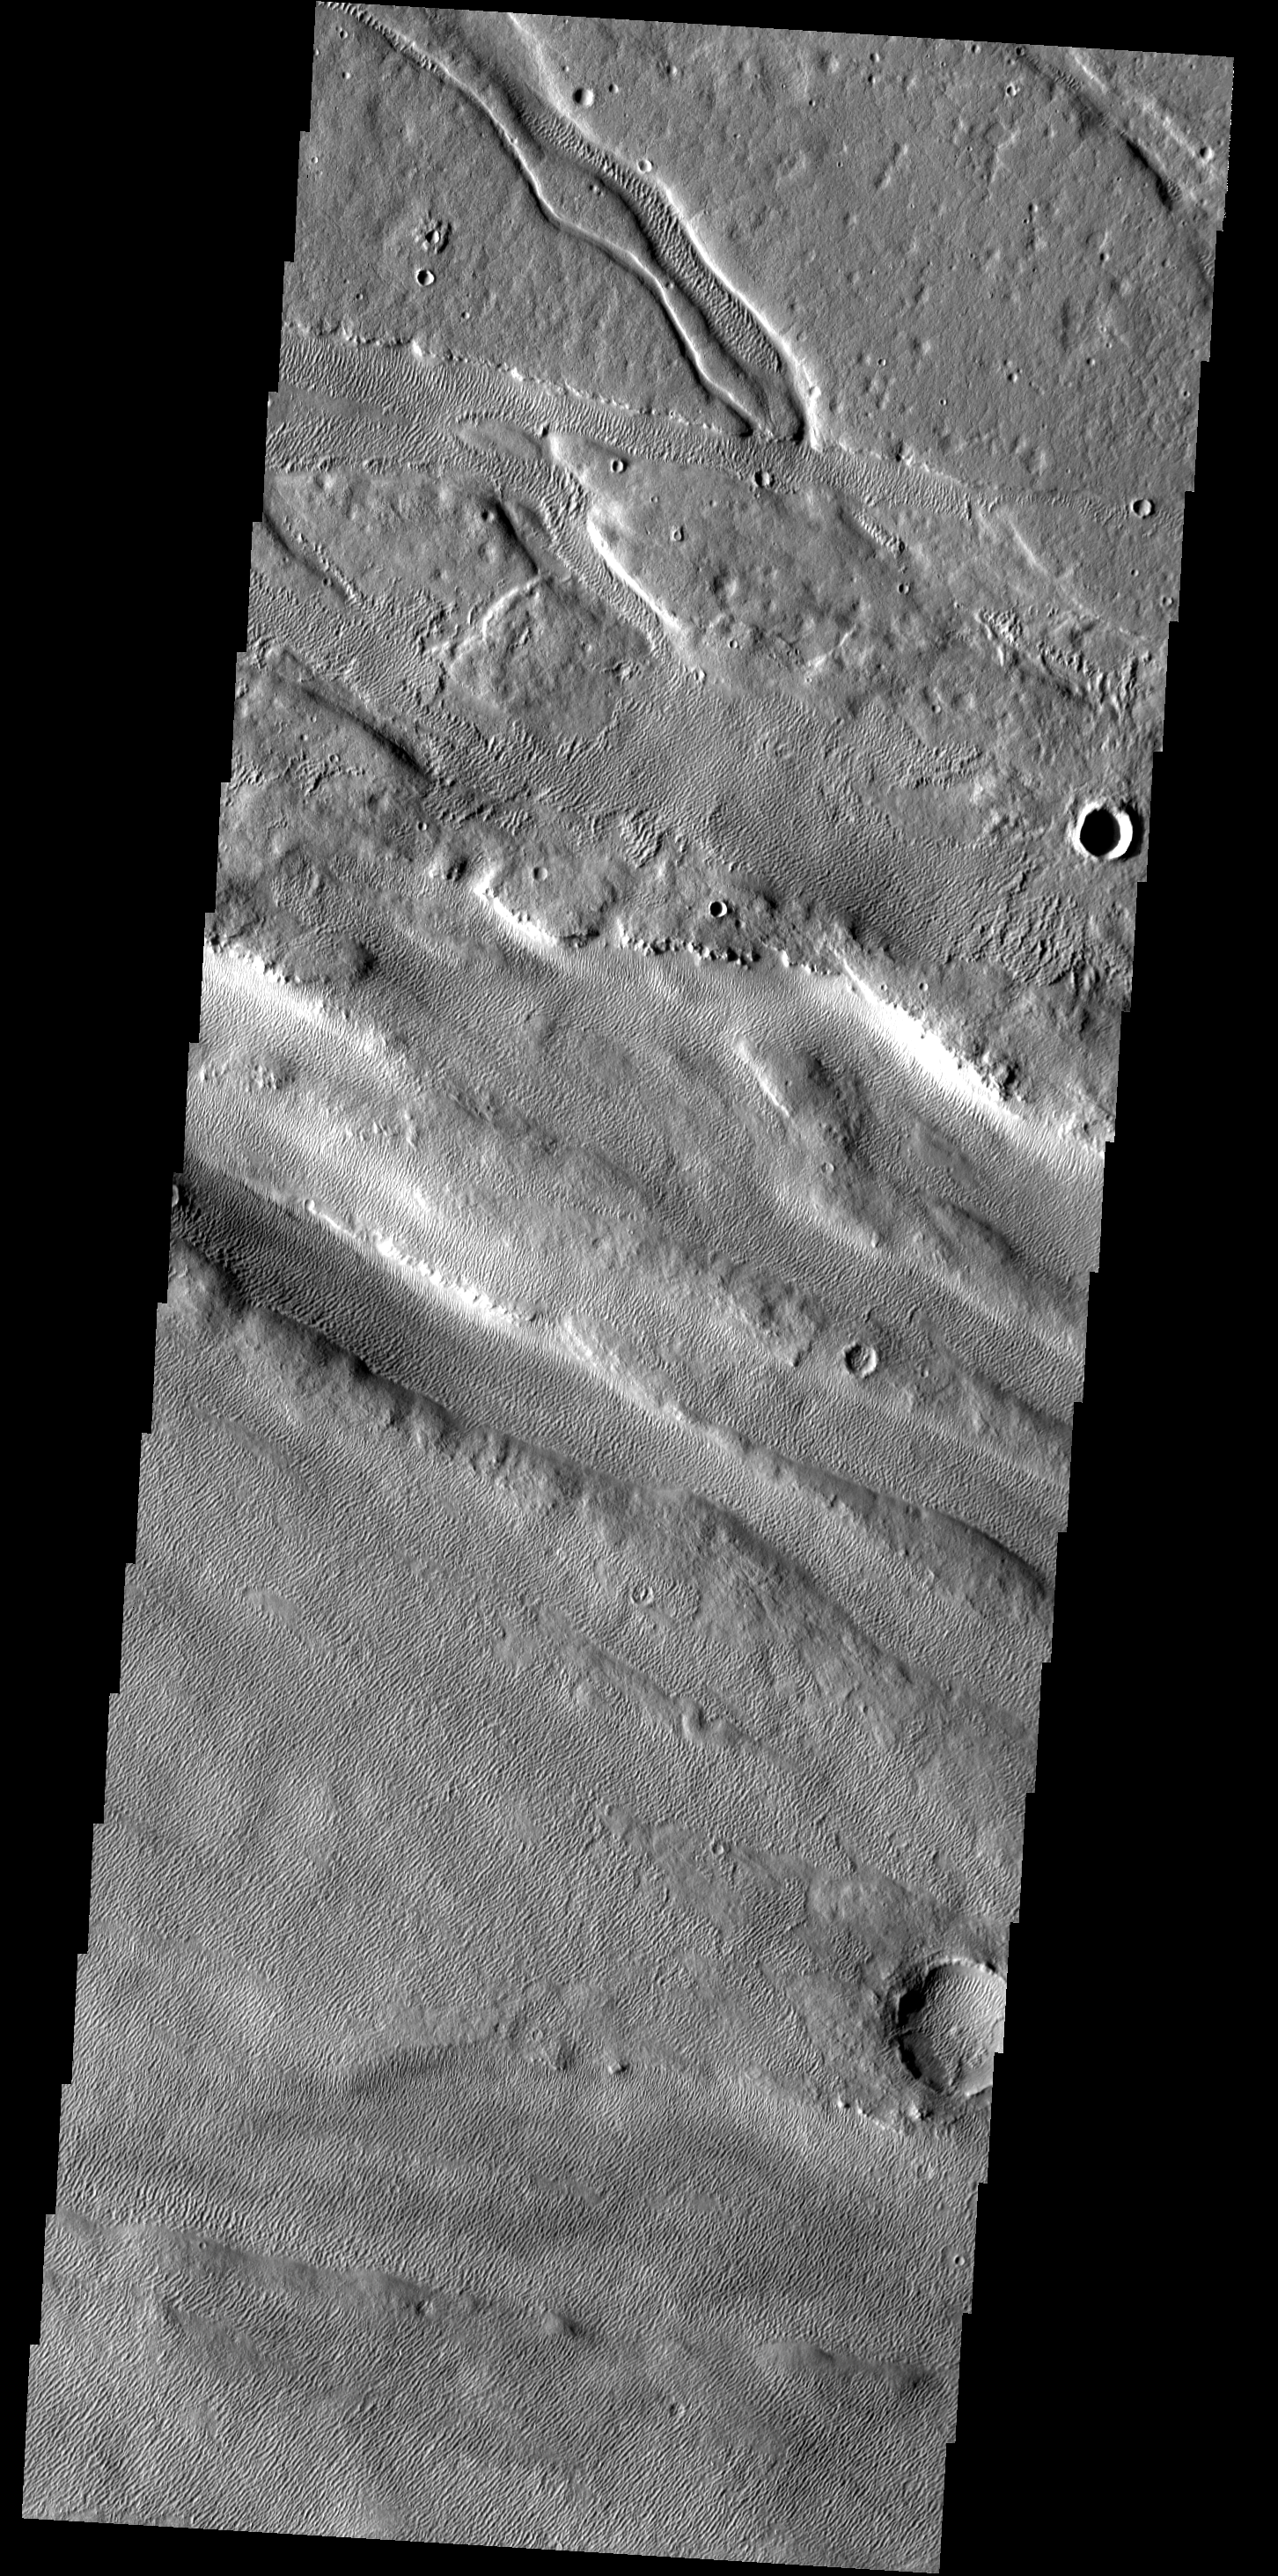

Wind Work

Located between Lycus Sulci and Acheron Fossae, the surface in this region has been modified by the wind. The bottom half of the image contains linear sand dunes.

Image information: VIS instrument. Latitude 36.9N, Longitude 225.9E. 19 meter/pixel resolution.

Please see the THEMIS Data Citation Note for details on crediting THEMIS images.

Note: this THEMIS visual image has not been radiometrically nor geometrically calibrated for this preliminary release. An empirical correction has been performed to remove instrumental effects. A linear shift has been applied in the cross-track and down-track direction to approximate spacecraft and planetary motion. Fully calibrated and geometrically projected images will be released through the Planetary Data System in accordance with Project policies at a later time.

NASA’s Jet Propulsion Laboratory manages the 2001 Mars Odyssey mission for NASA’s Office of Space Science, Washington, D.C. The Thermal Emission Imaging System (THEMIS) was developed by Arizona State University, Tempe, in collaboration with Raytheon Santa Barbara Remote Sensing. The THEMIS investigation is led by Dr. Philip Christensen at Arizona State University. Lockheed Martin Astronautics, Denver, is the prime contractor for the Odyssey project, and developed and built the orbiter. Mission operations are conducted jointly from Lockheed Martin and from JPL, a division of the California Institute of Technology in Pasadena.

Credit: NASA/JPL/ASU